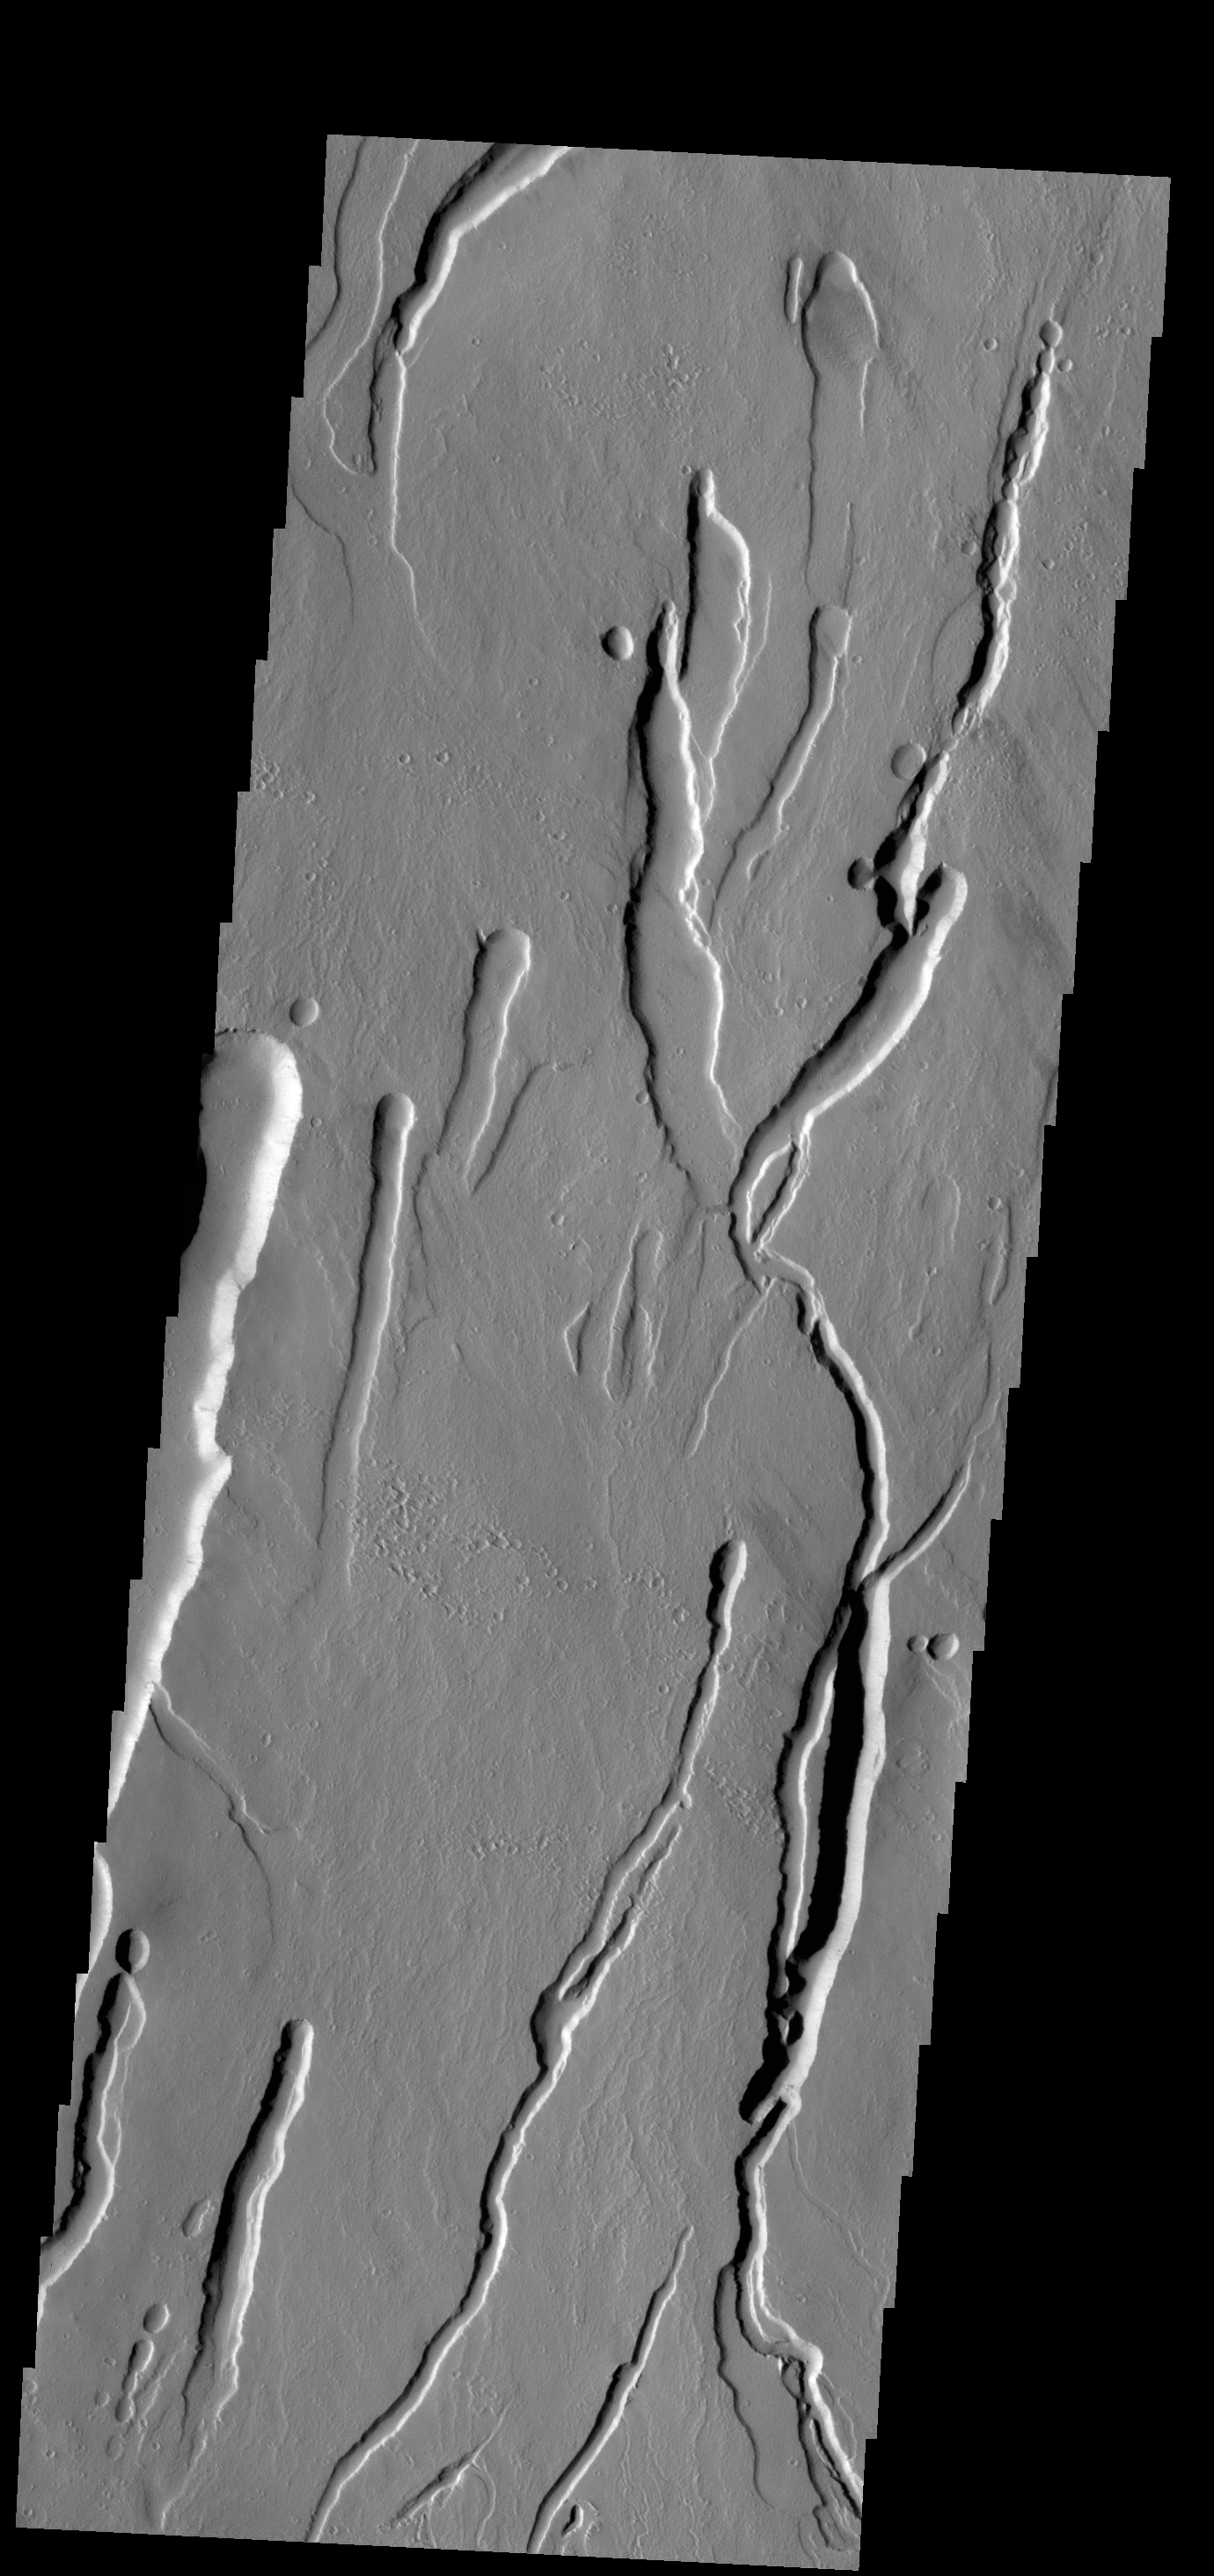

Ascraeus Mons Collapse Pits

Originally released on Oct. 9, 2013

This VIS image shows part of the southern flank of Ascraeus Mons. Large collapse features are common in this area.

Credit: NASA/JPL-Caltech/ASU